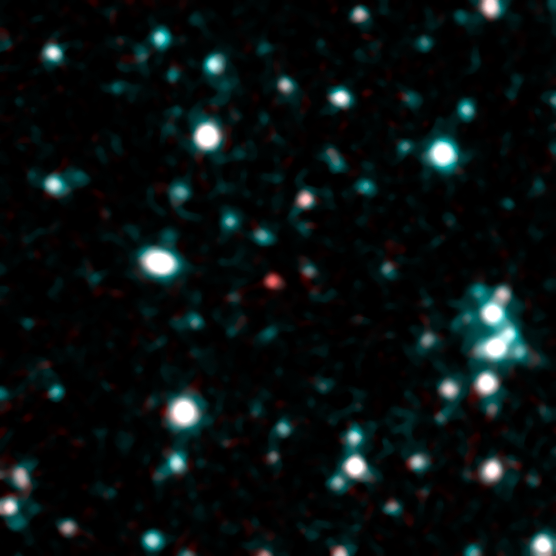

Cool as a Stellar Cucumber

This image shows what astronomers think is one of the coldest brown dwarfs discovered so far (red dot in middle of frame). The object, called SDWFS J143524.44+335334.6, is one of 14 such brown dwarfs found by NASA’s Spitzer Space Telescope using infrared light. Follow-up observations are required to nail down this “failed” star’s temperature, but rough estimates put this particular object at about 600 Kelvin (620 degrees Fahrenheit).

In this image, infrared light with a wavelength of 3.6 microns is color-coded blue; 4.5-micron light is red. The brown dwarf shows up prominently in red because methane is absorbing the 3.6-micron, or blue-coded, light.

Credit: NASA/JPL-Caltech